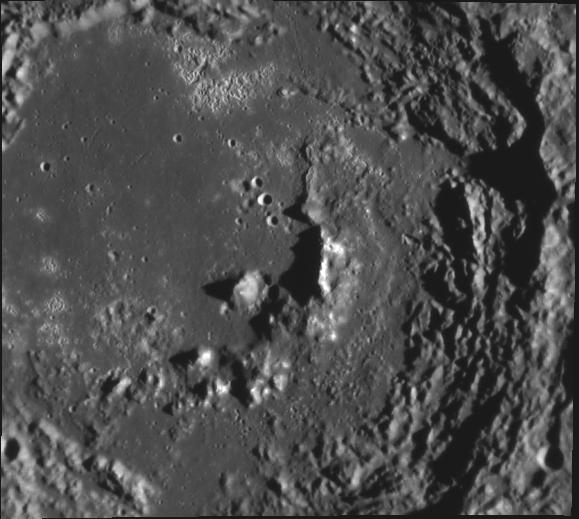

Zeami’s Zoo of Features

This image, taken with the Narrow Angle Camera (NAC), gives us a good look at Zeami crater. Named for the 14th century Japanese actor and playwright Zeami Motokiyo, this crater displays a variety of features characteristic of complex craters on Mercury. We can see the remnants of an inner peak ring, terraced walls, and hollows scattered across the crater floor, especially near the top of the image.

This image was acquired as part of MDIS’s high-incidence-angle base map. The high-incidence-angle base map is a major mapping activity in MESSENGER’s extended mission and complements the surface morphology base map of MESSENGER’s primary mission that was acquired under generally more moderate incidence angles. High incidence angles, achieved when the Sun is near the horizon, result in long shadows that accentuate the small-scale topography of geologic features. The high-incidence-angle base map is being acquired with an average resolution of 200 meters/pixel.

Date acquired: April 08, 2012
Image Mission Elapsed Time (MET): 242378498
Image ID: 1621634
Instrument: Narrow Angle Camera (NAC) of the Mercury Dual Imaging System (MDIS)
Center Latitude: -2.80°
Center Longitude: 212.7° E
Resolution: 186 meters/pixel
Scale: Zeami crater is 129 km (80 mi) in diameter.
Incidence Angle: 79.7°
Emission Angle: 26.7°
Phase Angle: 52.9°

The MESSENGER spacecraft is the first ever to orbit the planet Mercury, and the spacecraft’s seven scientific instruments and radio science investigation are unraveling the history and evolution of the Solar System’s innermost planet. Visit the Why Mercury? section of this website to learn more about the key science questions that the MESSENGER mission is addressing. During the one-year primary mission, MDIS acquired 88,746 images and extensive other data sets. MESSENGER is now in a year-long extended mission, during which plans call for the acquisition of more than 80,000 additional images to support MESSENGER’s science goals.

These images are from MESSENGER, a NASA Discovery mission to conduct the first orbital study of the innermost planet, Mercury. For information regarding the use of images, see the MESSENGER image use policy.

Credit: NASA/Johns Hopkins University Applied Physics Laboratory/Carnegie Institution of Washington